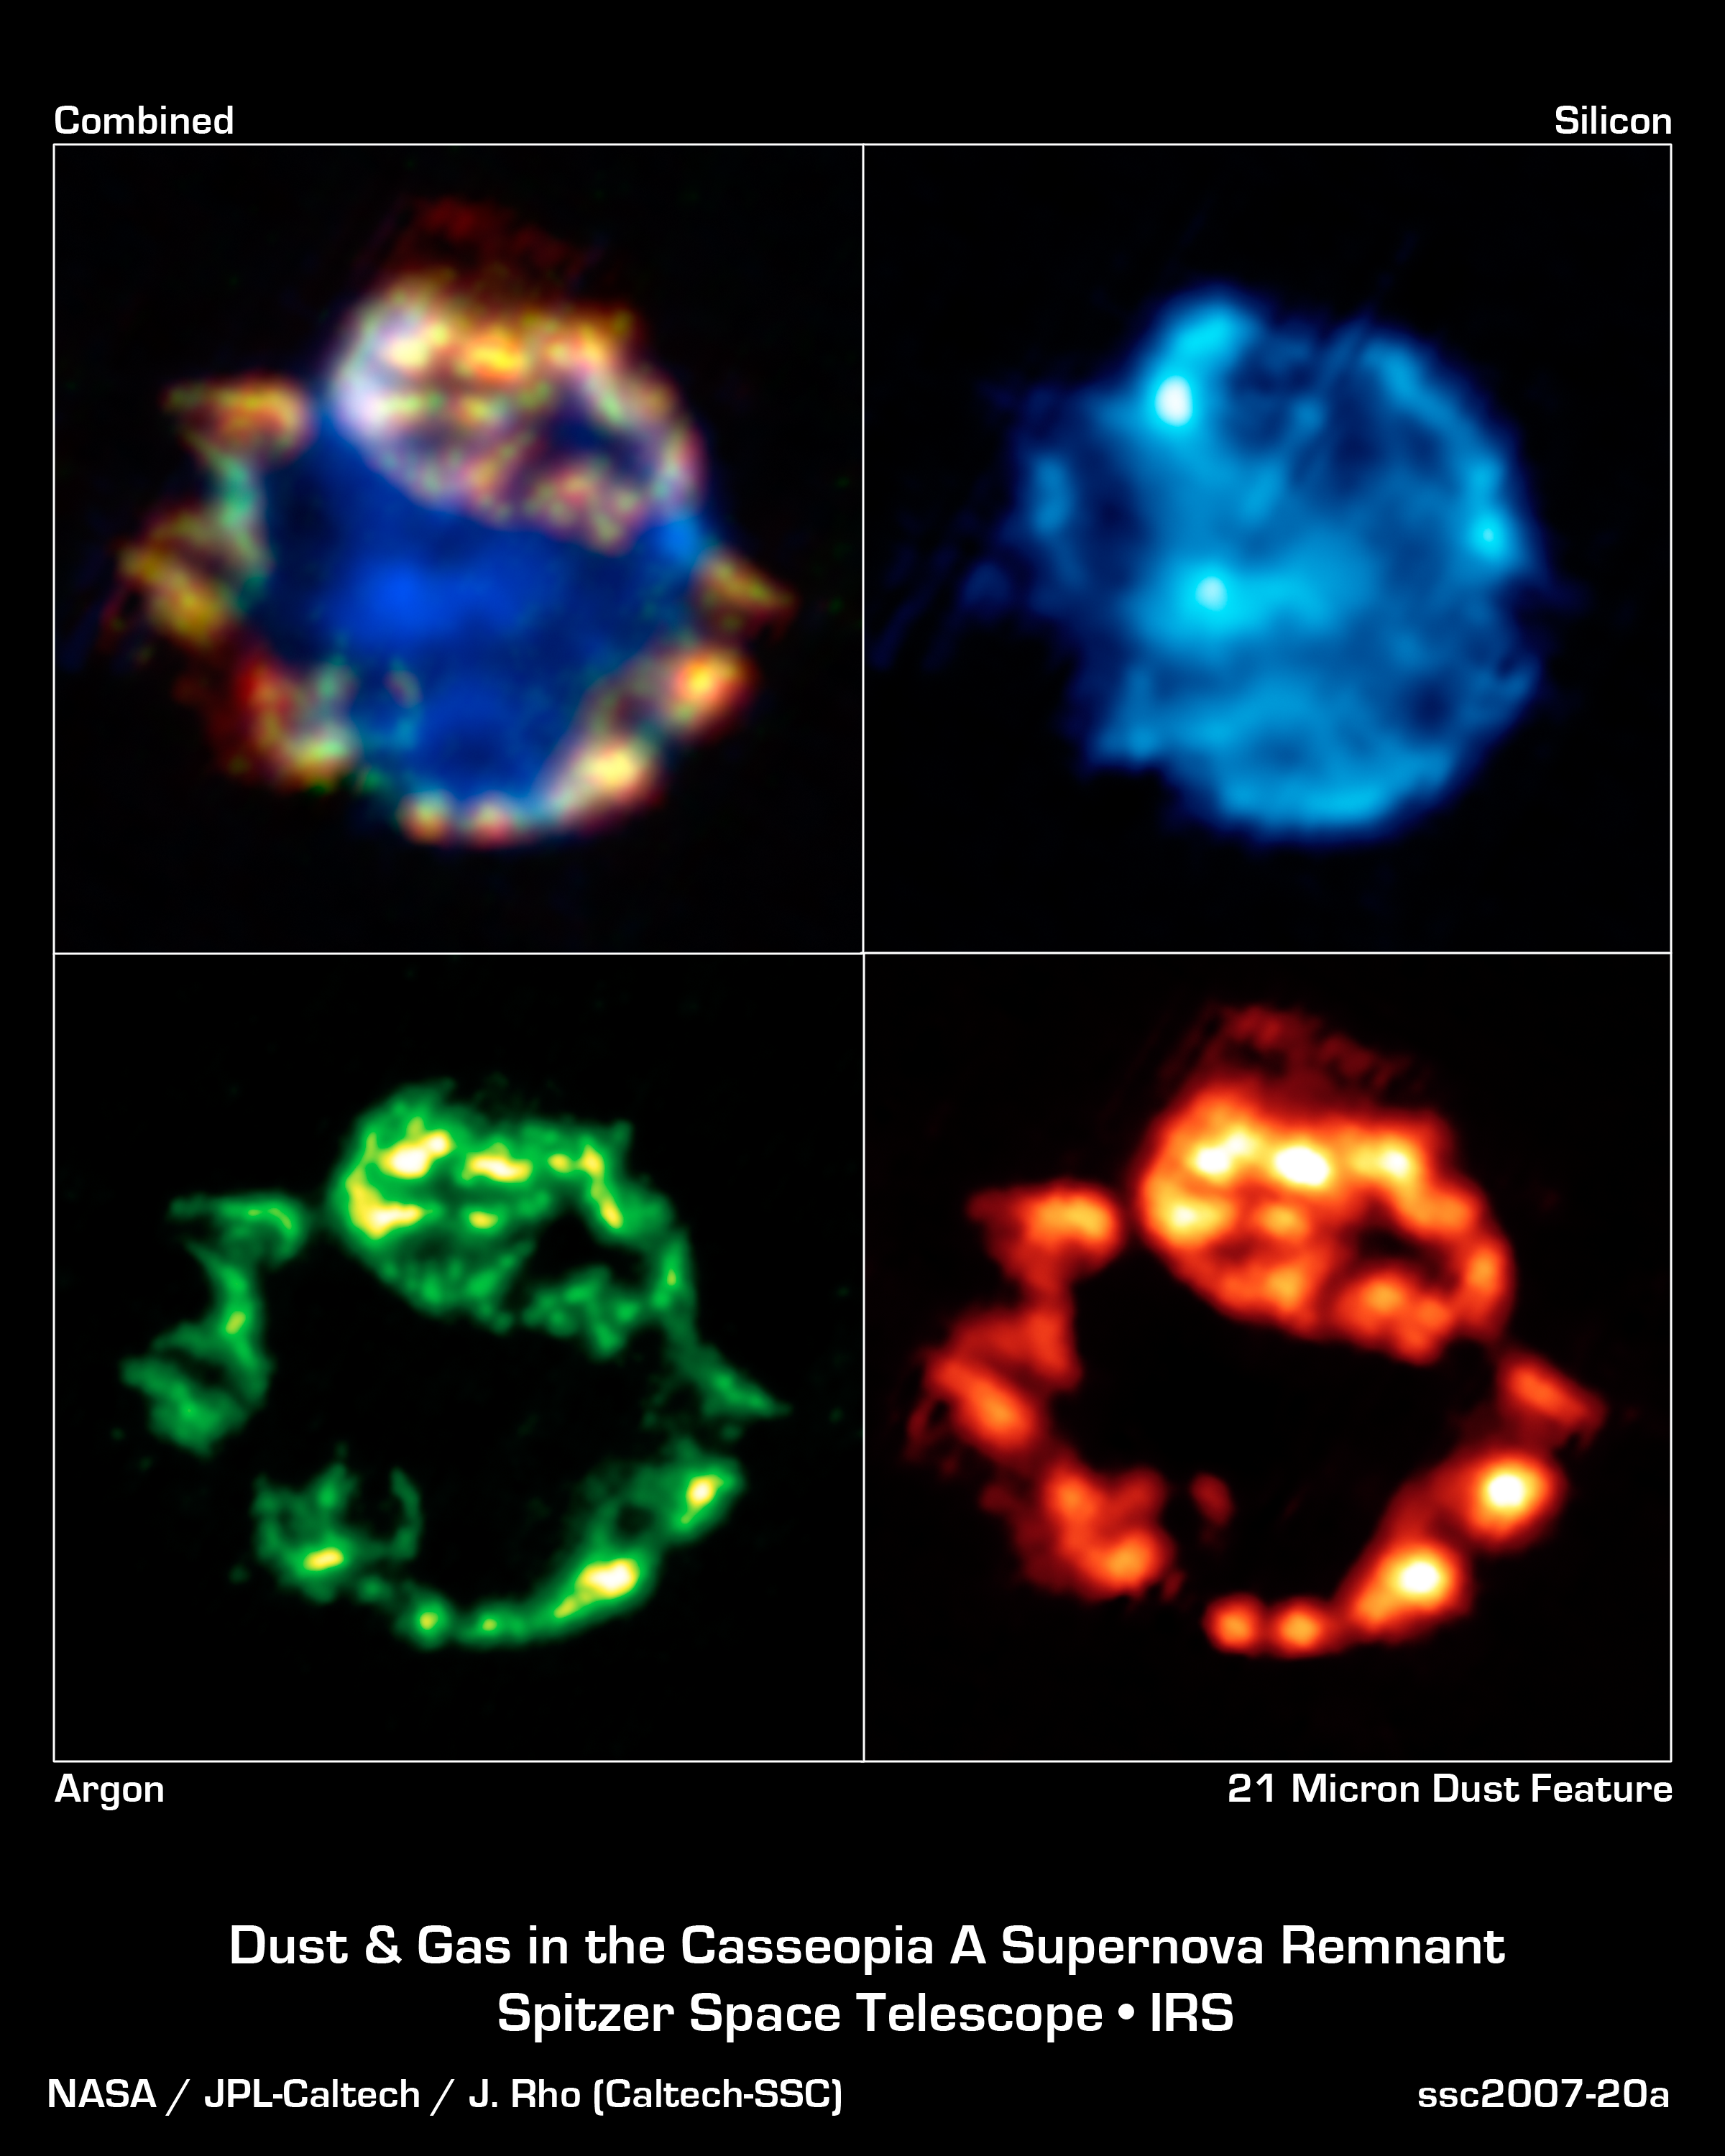

Dusty Celestial Ornaments Dusty Celestial Ornaments: Supernova Remnant Cassiopeia A

These beautiful bulbs might look like they belong on Christmas trees, but they are actually different Spitzer Space Telescope views of the blown-out remains of a stellar explosion, or supernova. Called Cassiopeia A, this supernova remnant is located about 10,000 light-years away in our own Milky Way galaxy.

The upper left panel is a composite made up of three infrared views shown in the remaining panels. The bottom left view shows argon gas (green) that was synthesized as it was ejected from the star. The bottom right view shows a collection of dust (red), including proto-silicates, silicate dioxide and iron oxide. The fact that these two features line up (as seen in yellow in the combined view) tells astronomers that the dust, together with the gas, was created in the explosion.

This is the best evidence yet that supernovae are a significant source of dust in the early universe -- something that was postulated before, but not proven. Dust in our young universe is important because it eventually made its way into future stars, planets and even people.

The upper right panel shows silicon gas (blue) deep in the interior of the remnant. This cooler gas, called the unshocked ejecta, was also synthesized in the supernova blast.

The data for these images were taken by Spitzer's infrared spectrograph, which splits light apart to reveal the fingerprints of molecules and elements. In total, Spitzer collected separate "spectra" at more than 1,700 positions across Cassiopeia A. Astronomers then created maps from this massive grid of data, showing the remnant in a multitude of infrared colors.

Credit: NASA/JPL-Caltech/J. Rho (Caltech-SSC)